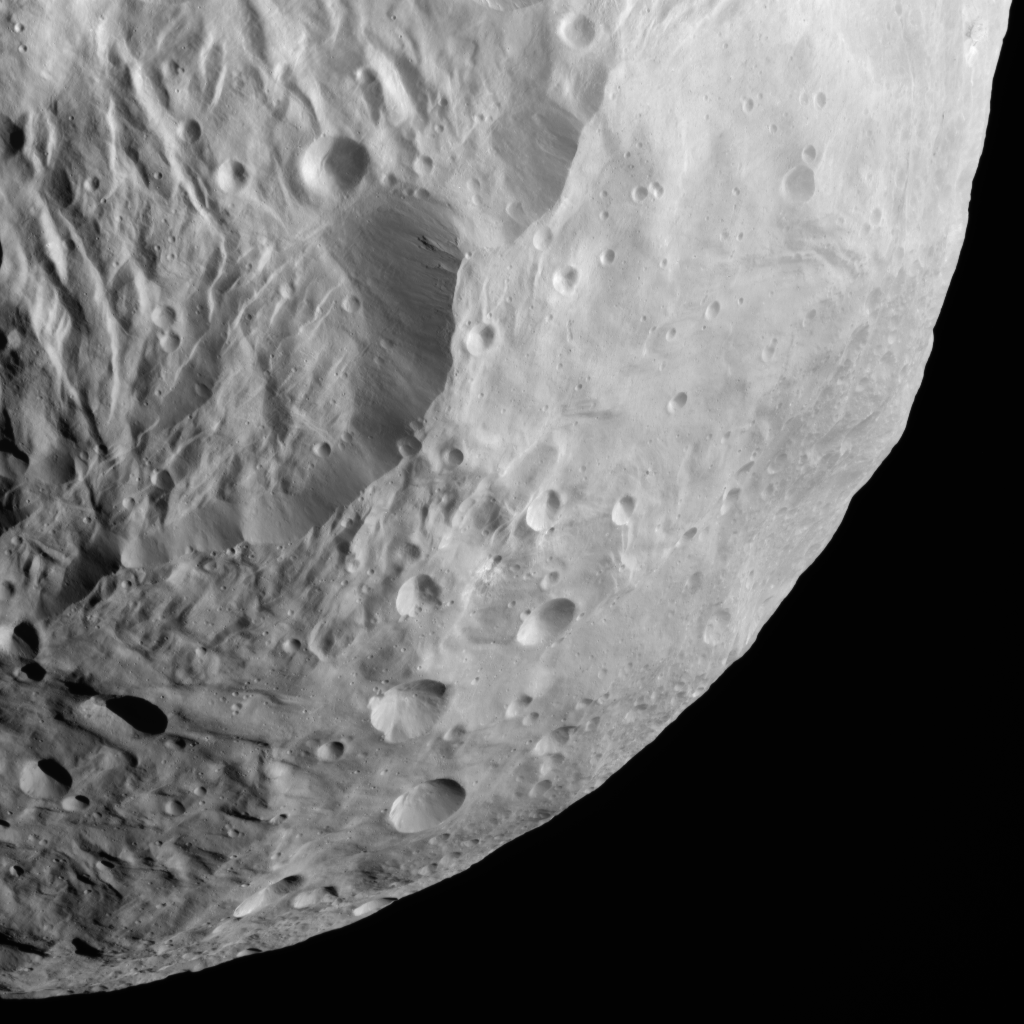

Steep Slope on Vesta

NASA’s Dawn spacecraft obtained this image with its framing camera on Aug. 26, 2011. This image was taken through the camera’s clear filter. The image has a resolution of about 260 meters per pixel.

Credit: NASA/JPL-Caltech/UCLA/MPS/DLR/IDA